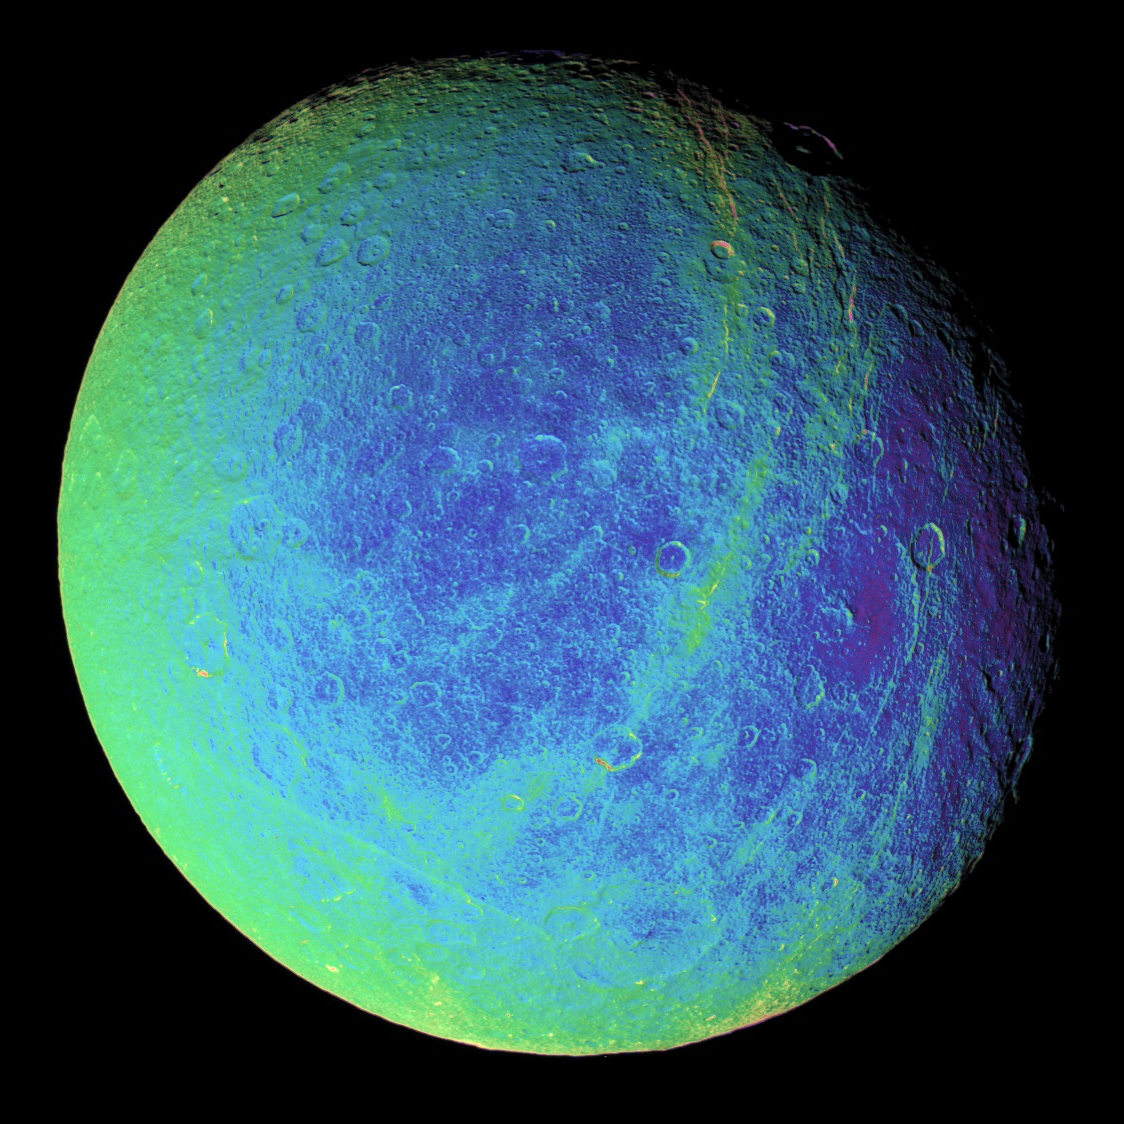

Rhea’s Wisps in Color

Bright, wispy markings stretch across a region of darker terrain on Saturn’s moon Rhea. In this extreme false-color view, the roughly north-south fractures occur within strips of material (which appear greenish here) that are a different color from the surrounding cratered landscape.

To create the false-color view, ultraviolet, green and infrared images were combined into a single black and white picture that isolates and maps regional color differences. Most of the large-scale variations in brightness across the surface are removed by this process. This “color map” was then superimposed over a clear-filter image.

The origin of the color differences is not yet understood, but it may be caused by subtle differences in the surface composition or grain sizes making up the icy soil.

Wispy markings were seen on the trailing hemispheres of both Rhea and Dione in images taken by NASA’s Voyager spacecraft, and were hypothesized by some researchers to be the result of material extruded onto the surface by ice volcanism. Cassini’s earlier revelation of the braided fractures on Dione led to speculation that Rhea’s wisps might also be created by fractures.

This view shows terrain on the trailing hemisphere of Rhea (1,528 kilometers, or 949 miles across). North is up.

The image was taken using the Cassini spacecraft narrow-angle camera on Jan. 17, 2006, at a distance of approximately 245,000 kilometers (152,000 miles) from Rhea and at a Sun-Rhea-spacecraft, or phase, angle of 30 degrees. Image scale is 1 kilometer (4,771 feet) per pixel.

The Cassini-Huygens mission is a cooperative project of NASA, the European Space Agency and the Italian Space Agency. The Jet Propulsion Laboratory, a division of the California Institute of Technology in Pasadena, manages the mission for NASA’s Science Mission Directorate, Washington, D.C. The Cassini orbiter and its two onboard cameras were designed, developed and assembled at JPL. The imaging operations center is based at the Space Science Institute in Boulder, Colo.

Credit: NASA/JPL/Space Science Institute